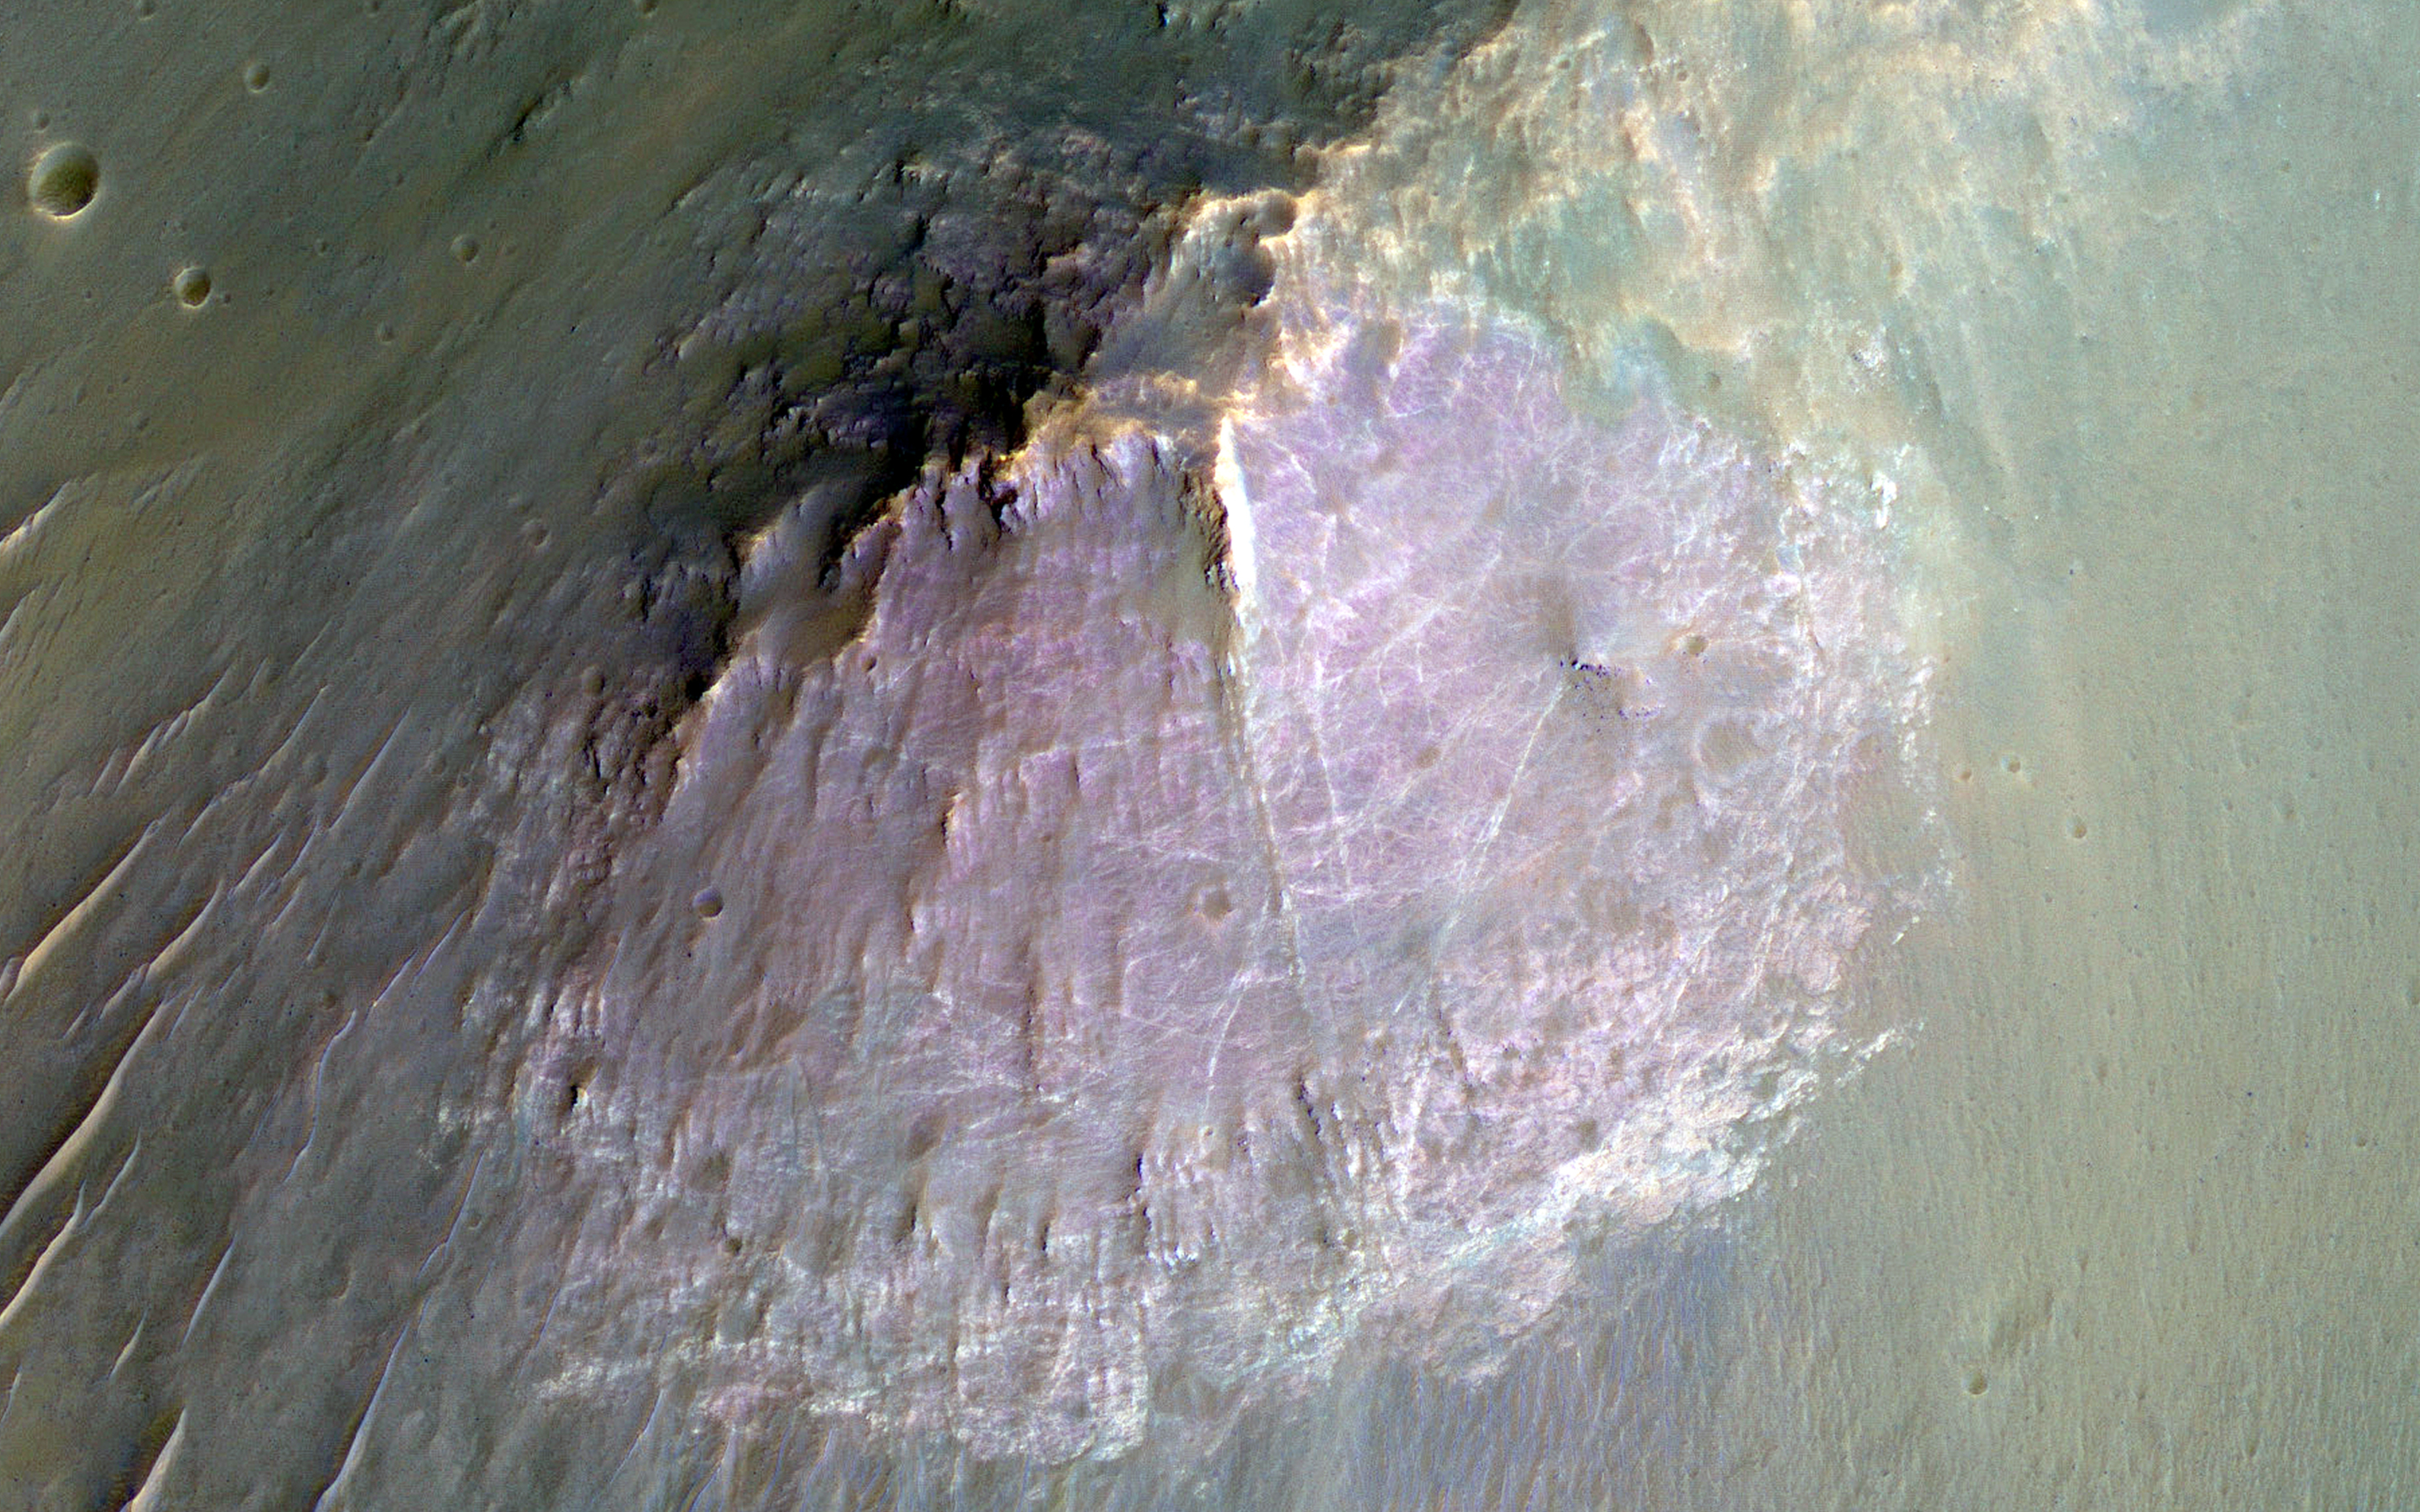

Purple Mountain’s Majesty

This image of an isolated mountain in the Southern highlands reveals a large exposure of “purplish” bedrock.

Since HiRISE color is shifted to longer wavelengths than visible color and given relative stretches, this really means that the bedrock is roughly dark in the broad red bandpass image compared to the blue-green and near-infrared bandpass images.

In the RGB (red-green-blue) color image, which excludes the near-infrared bandpass image, the bedrock appears bluish in color. This small mountain is located near the northeastern rim of the giant Hellas impact basin, and could be impact ejecta.

The University of Arizona, Tucson, operates HiRISE, which was built by Ball Aerospace & Technologies Corp., Boulder, Colorado. NASA’s Jet Propulsion Laboratory, a division of the California Institute of Technology in Pasadena, manages the Mars Reconnaissance Orbiter Project and for NASA’s Science Mission Directorate, Washington.

Credit: NASA/JPL-Caltech/Univ. of Arizona